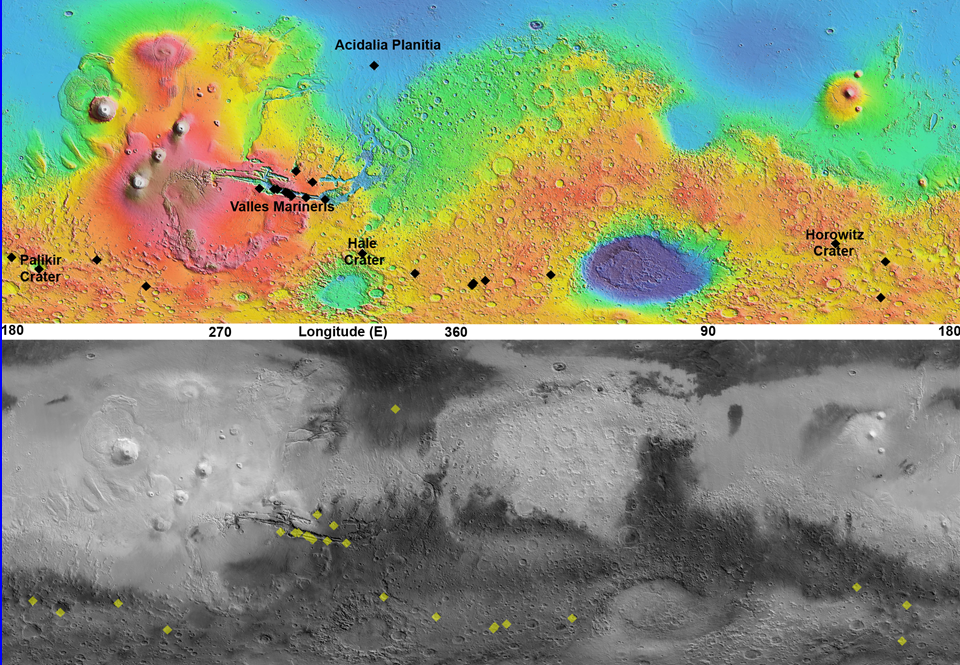

Maps of Recurrent Slope Linea Markings on Mars

This pair of maps indicates locations of confirmed sites of recurrent slope linea on Mars, with respect to elevation (upper map) and surface brightness, or albedo (lower map). Recurrent slope linea are a class of markings that might be caused by flow of salty water. These dark lines advance downhill during warmer months, fade away in colder months, and reappear the following year. A paper by McEwen et al. in Nature Geoscience in December 2013 focuses on recent confirmation that these features exist surprisingly close to the equator. A cluster of recent findings is in the Valles Marineris area.

The albedo information comes from the Thermal Emission Spectrometer on NASA’s Mars Odyssey orbiter. Surface topographical information for the map comes from the Mars Orbiter Laser Altimeter on NASA’s Mars Global Surveyor orbiter.

Credit: NASA/JPL-Caltech/Arizona State Univ.